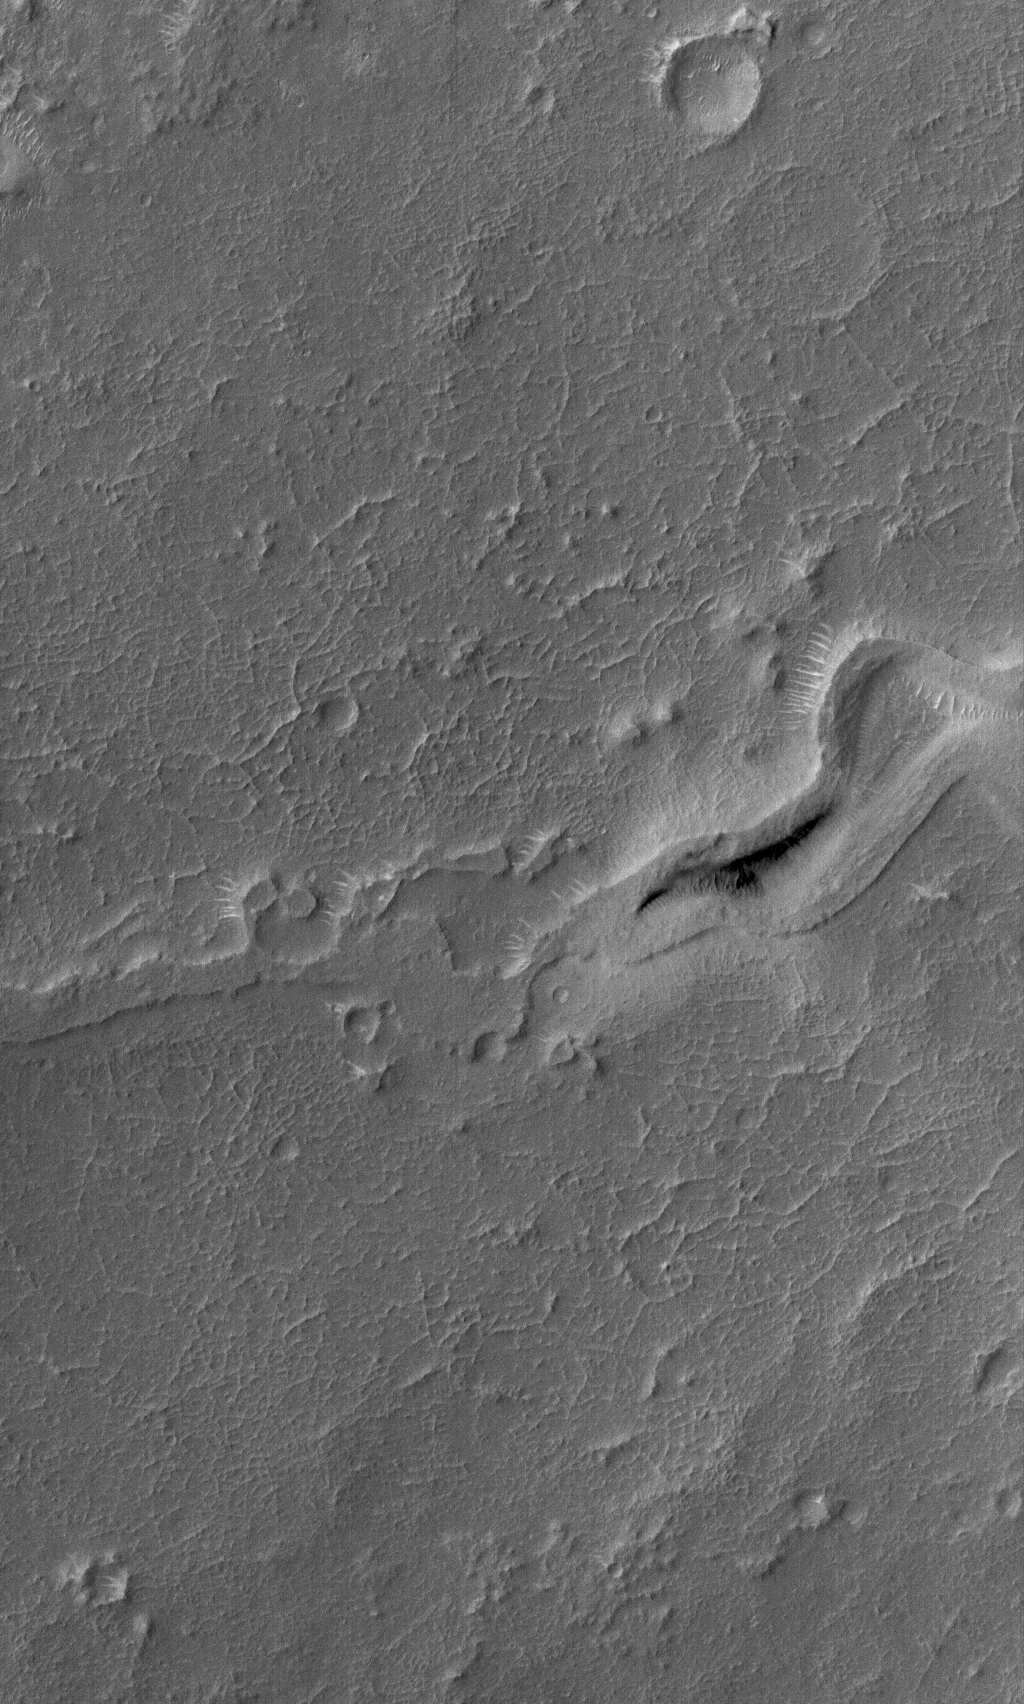

Stream, Inverted

27 July 2006
This Mars Global Surveyor (MGS) Mars Orbiter Camera (MOC) image shows the inverted, eroded remains of a channel — now standing as a complex ridge that runs across the middle of this scene — in dust-mantled terrain west of Sinus Meridiani, Mars. The original channel might have been carved by running water, but too little detail remains today to provide any certainty as to whether water was the culprit.

Location near: 5.6°N, 7.6°W
Image width: ~3 km (~1.9 mi)
Illumination from: upper left
Season: Northern Spring

Credit: NASA/JPL/Malin Space Science Systems